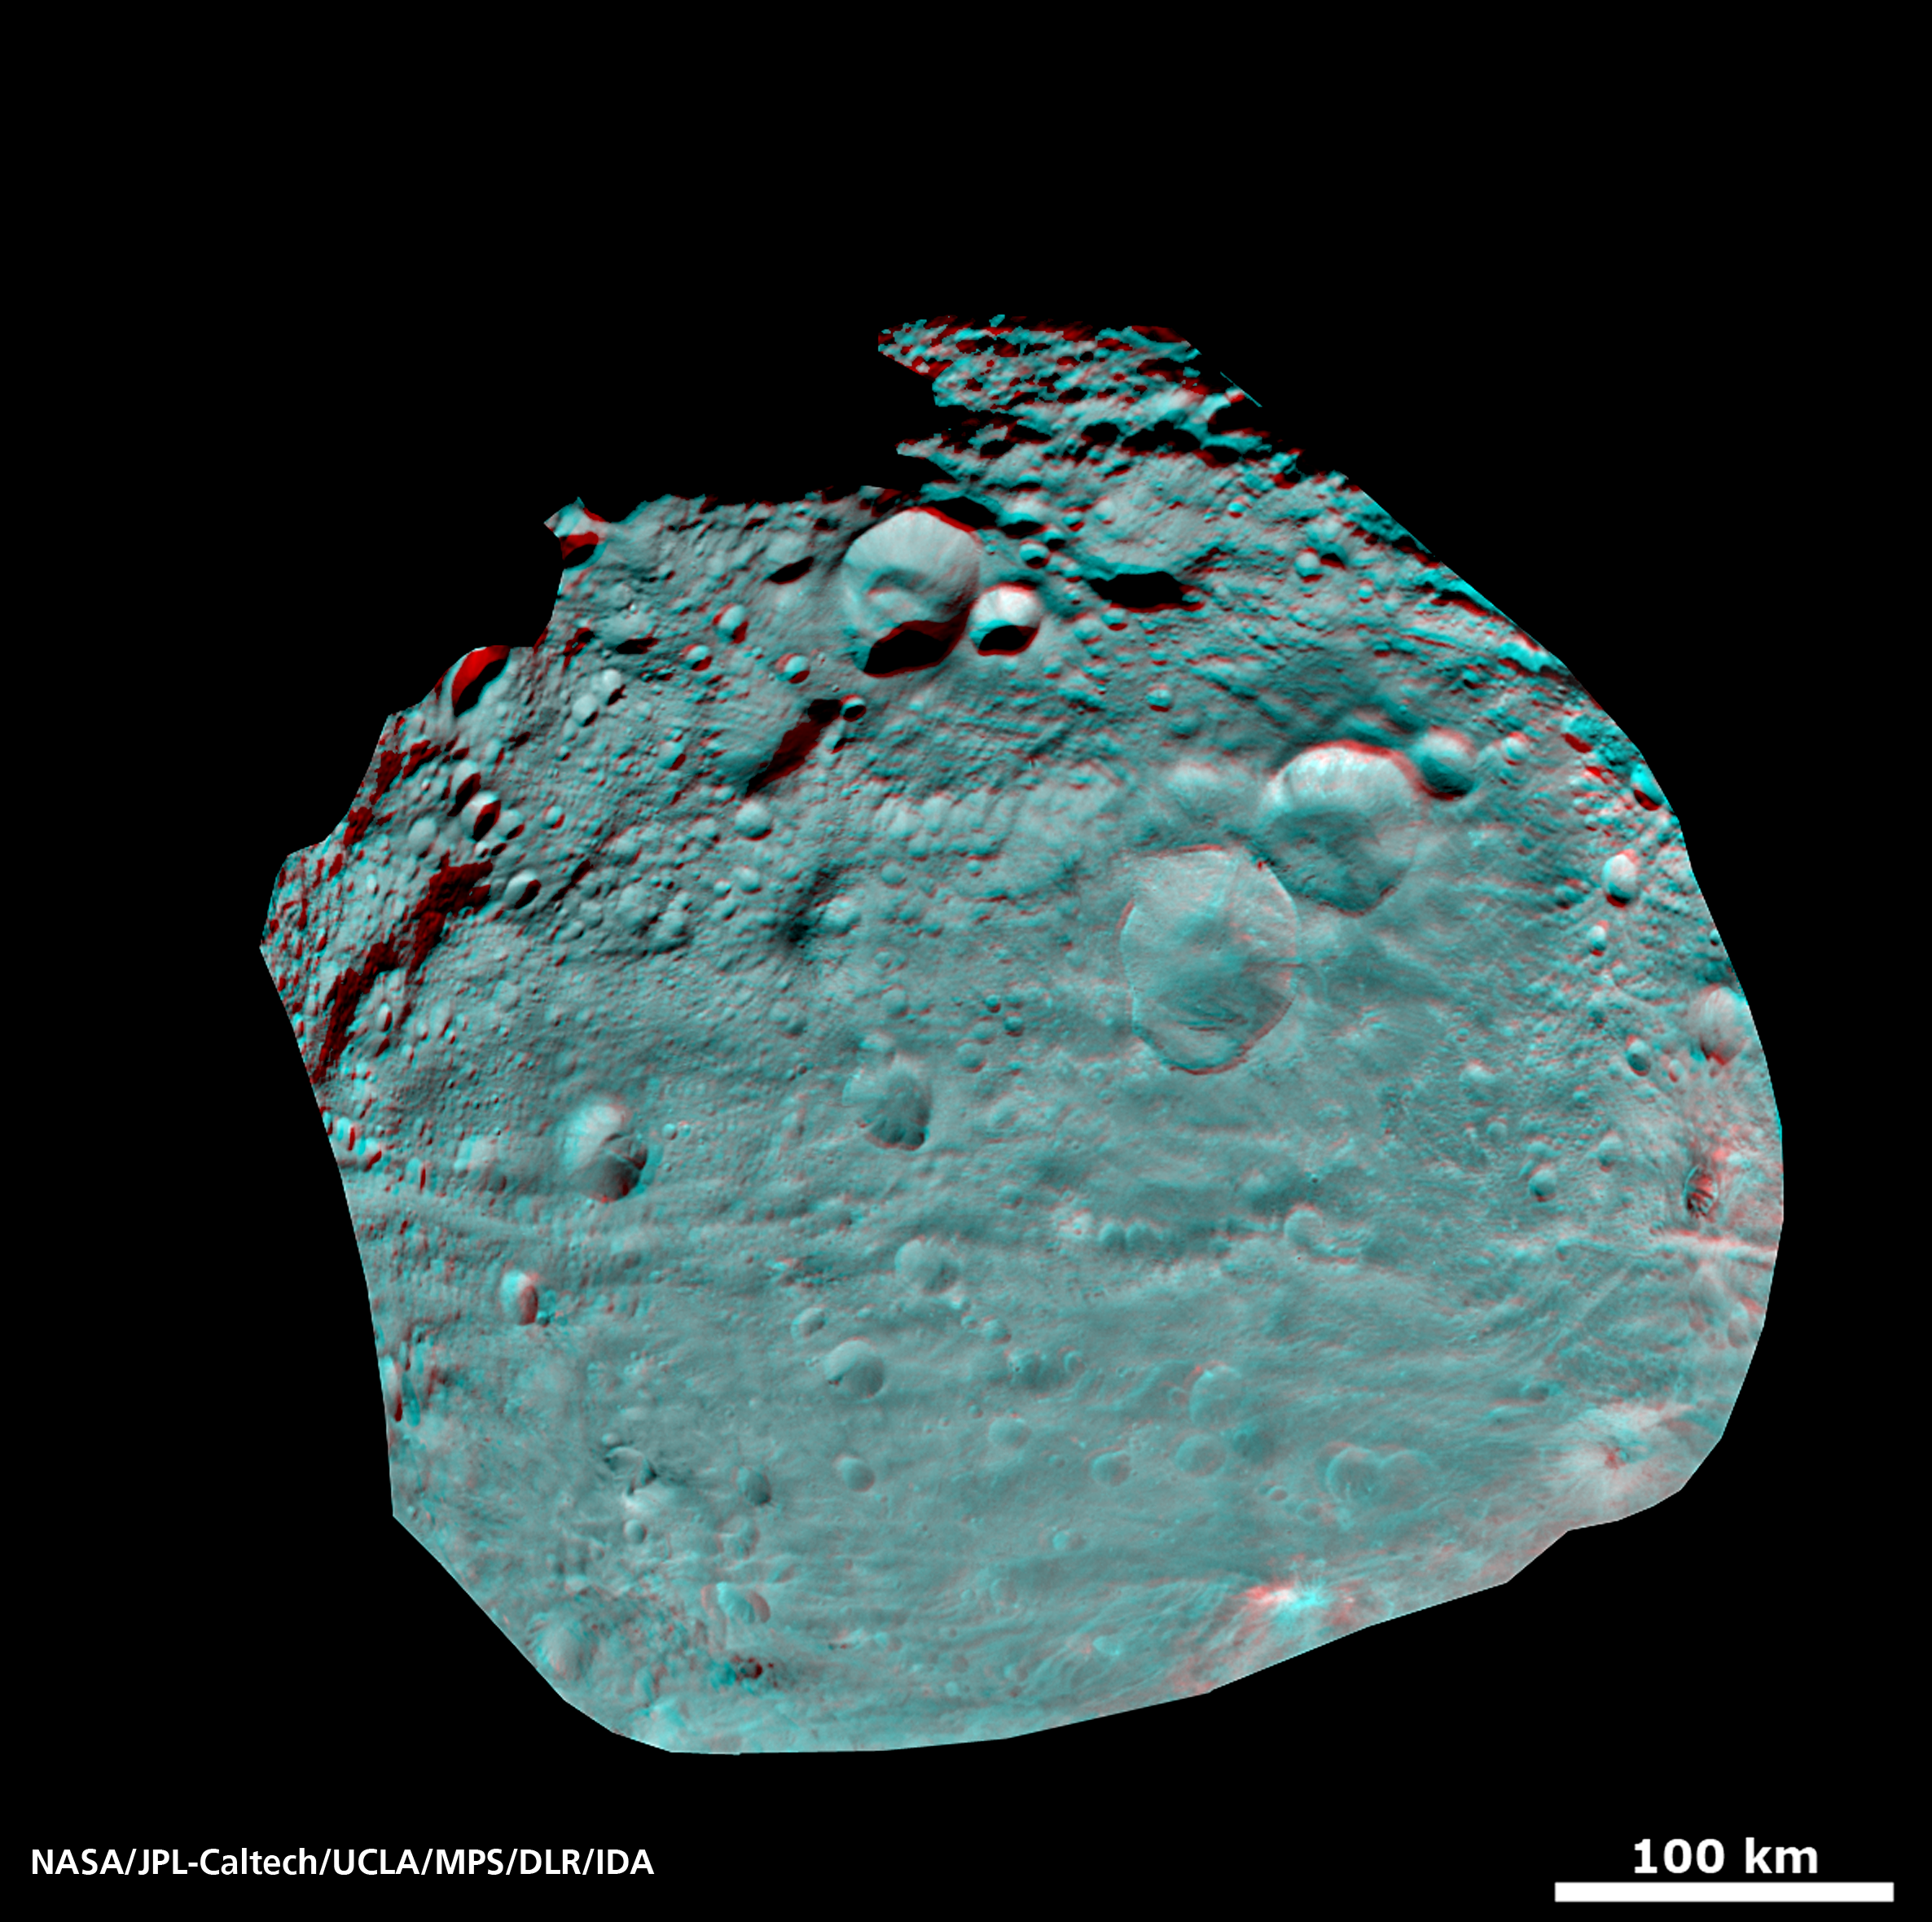

Vesta’s Surface in 3-D: An Ancient, Cratered Surface

This image of the giant asteroid Vesta obtained by NASA’s Dawn spacecraft shows the surface of the asteroid from an orbit of about 1,700 miles (2,700 kilometers) above the surface. Numerous impact craters illustrate the asteroid’s violent youth. By counting craters on distinct geological surfaces scientists can deduce relative ages of the asteroid’s surface. This 3D view provides scientists the opportunity to learn more about the morphology of craters on asteroids and physical properties of the material at Vesta’s surface.

Use red-cyan (red-blue, or red-green) glasses for a 3-D view of the image. This image was obtained at an altitude of 1,700 miles (2,700 kilometers) altitude above the surface of Vesta. Image resolution is about 260 meters per pixel.

The Dawn mission to Vesta and Ceres is managed by NASA’s Jet Propulsion Laboratory, a division of the California Institute of Technology in Pasadena, for NASA’s Science Mission Directorate, Washington. UCLA is responsible for overall Dawn mission science. The Dawn framing cameras were developed and built under the leadership of the Max Planck Institute for Solar System Research, Katlenburg-Lindau, Germany, with significant contributions by DLR German Aerospace Center, Institute of Planetary Research, Berlin, and in coordination with the Institute of Computer and Communication Network Engineering, Braunschweig. The Framing Camera project is funded by the Max Planck Society, DLR, and NASA/JPL.

Credit: NASA/JPL-Caltech/UCLA/MPS/DLR/IDA